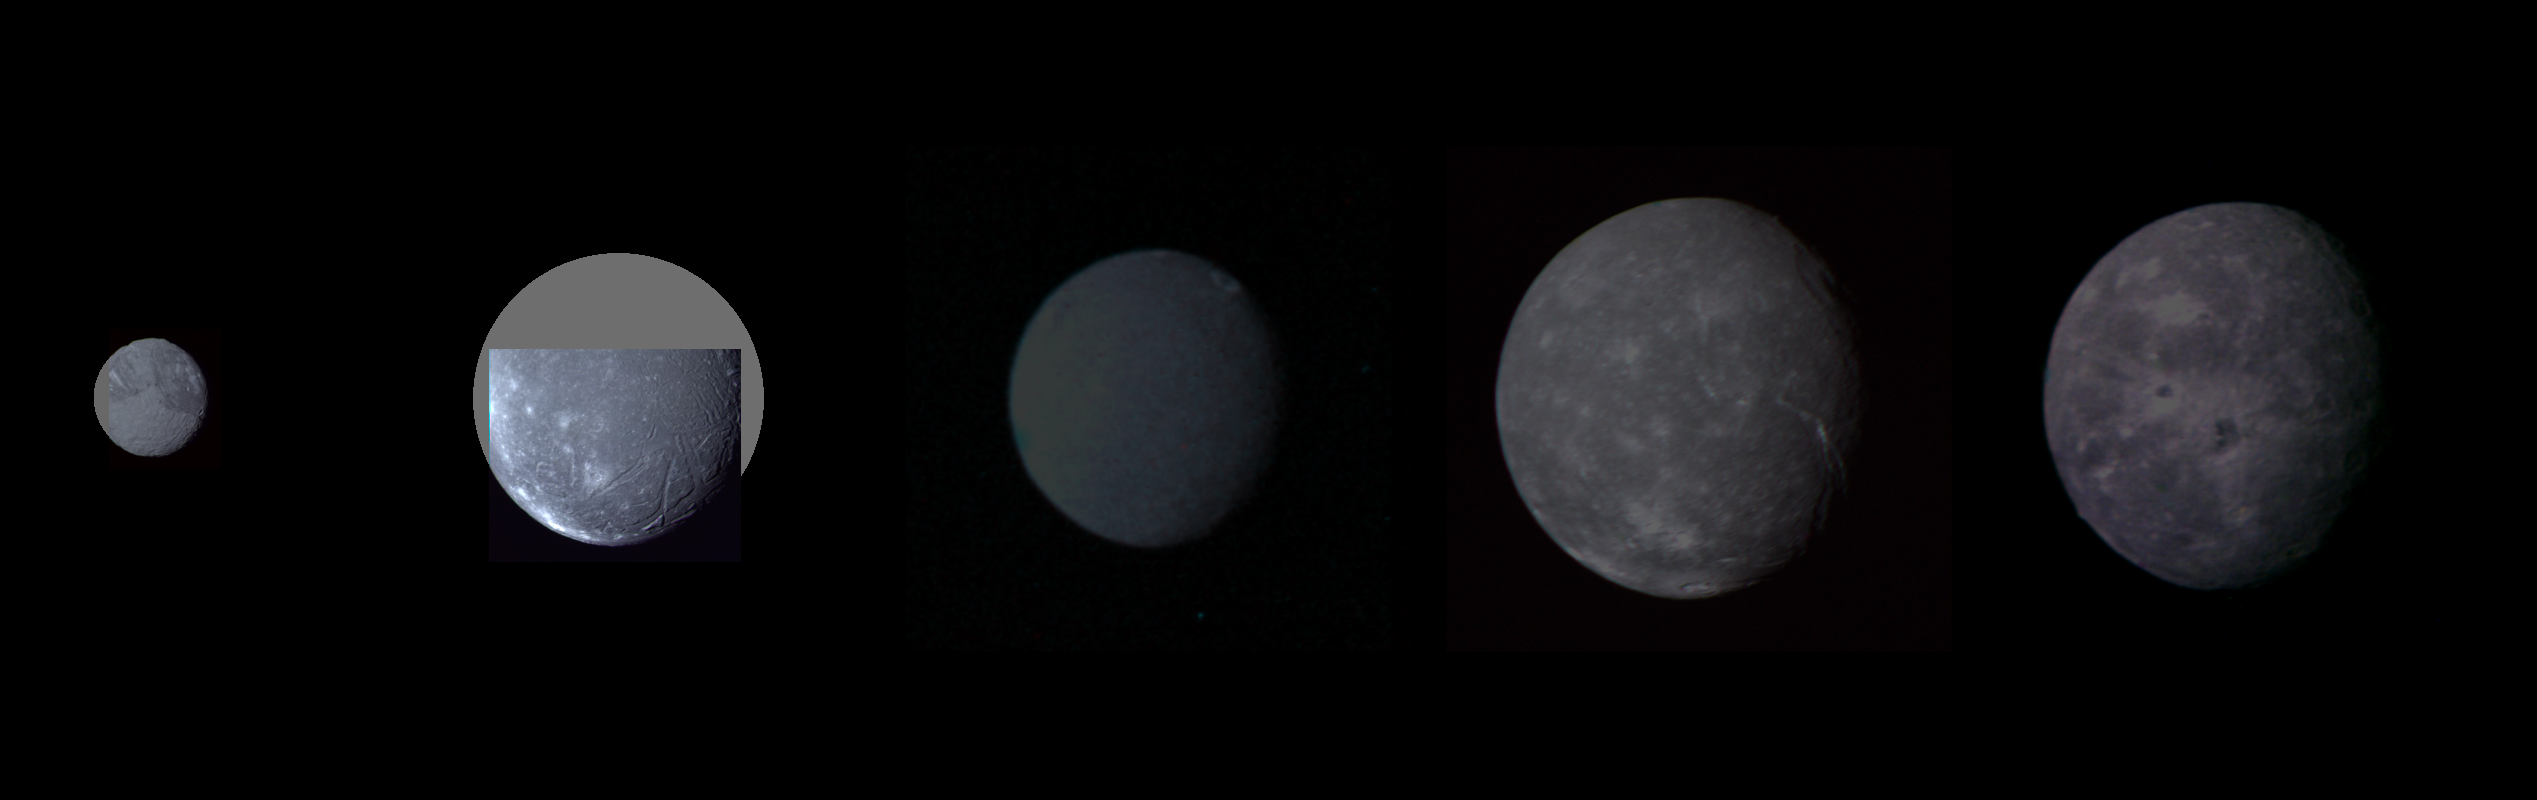

Uranus – Montage of Uranus’ Five Largest Satellites

Montage of Uranus’ five largest satellites. From top to bottom in order of decreasing distance from Uranus are Oberon, Titania, Umbriel, Ariel, and Miranda. Images are presented to show correct relative sizes and brightness. Coverage is incomplete for Miranda and Ariel; gray circles depict missing areas.

Credit: NASA/JPL